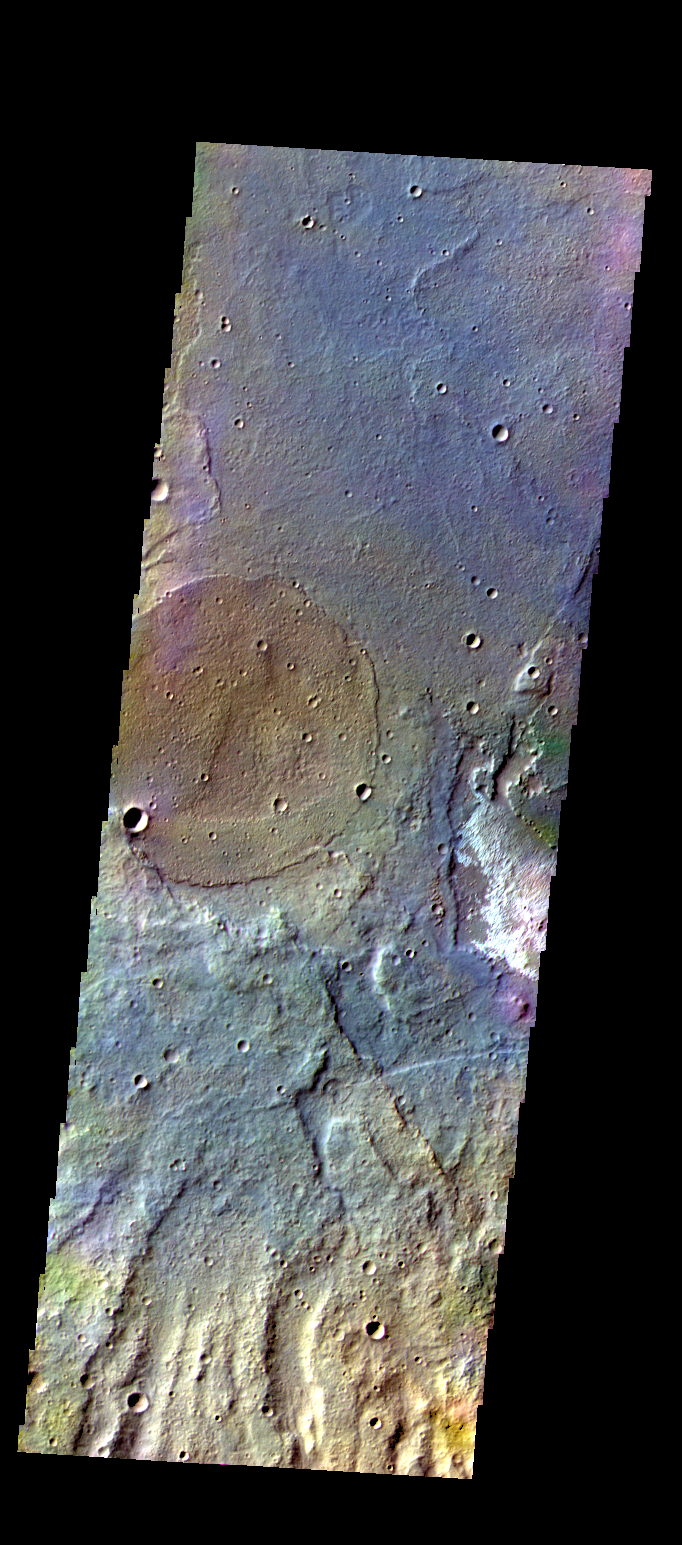

Terra Sirenum – False Color

The THEMIS camera contains 5 filters. The data from different filters can be combined in multiple ways to create a false color image. These false color images may reveal subtle variations of the surface not easily identified in a single band image. Today’s false color image shows part of the plains of Terra Sirenum.

Credit: NASA/JPL-Caltech/ASU